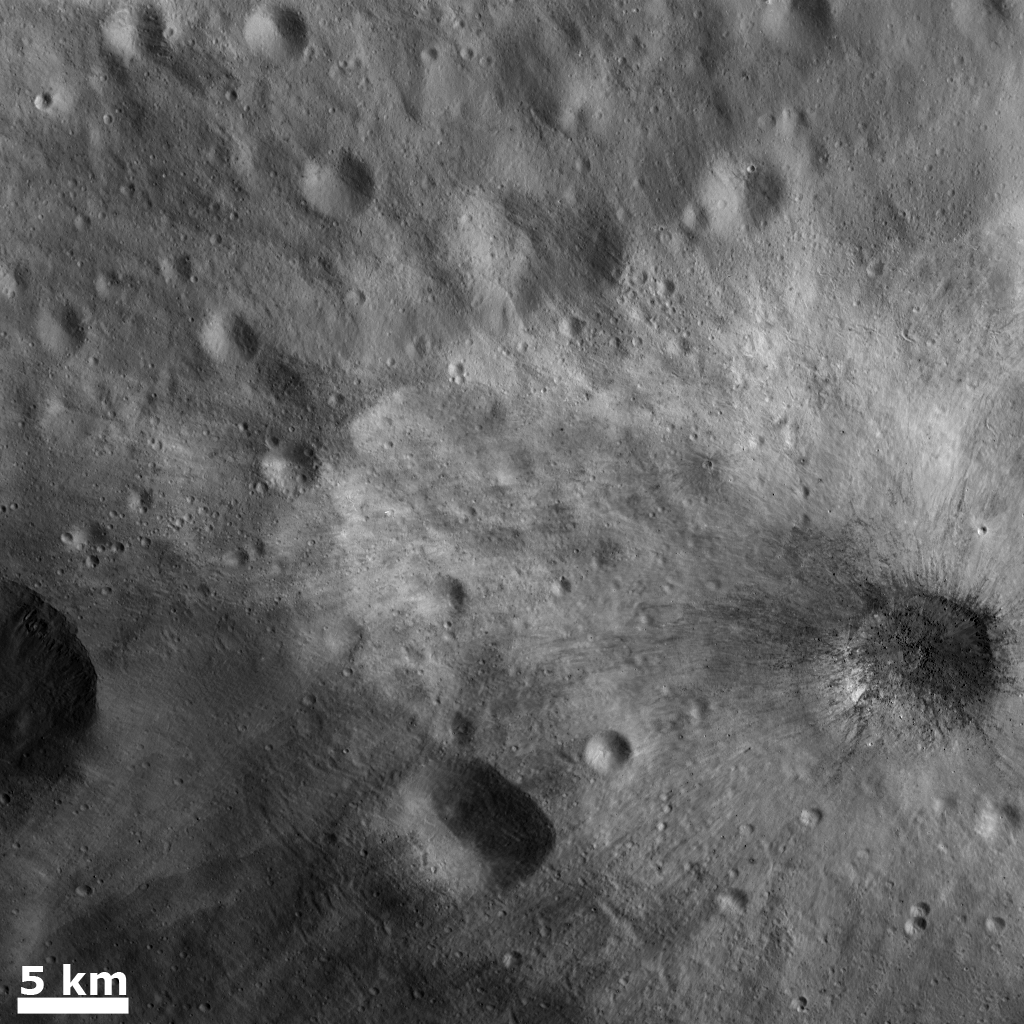

Large Blocks of Rocky Material in a Young Ray Crater

This Dawn FC (framing camera) image shows a young, fresh crater, which is about 7 km in diameter, in the lower right part of the image. This crater has both dark and bright rays fanning out from it. The bright rays extend much farther from the crater than the dark rays, which are located close to the crater rim. Rays around a crater are formed when relatively small sized pieces of material are ejected by the impact that formed the crater. When larger pieces of material are ejected they can form secondary craters. Clusters and chains of sub-kilometer diameter secondary craters occur roughly 15 km to 20 km away from the rim of the 7 km crater. They are called secondary craters because the blocks that formed them were ejected from a crater formed by a primary impact. Sometimes blocks fall back into the initial crater. Many of these blocks can be seen on the floor and walls of the 7 km diameter crater. These blocks are several tens of meters in size.

This image is centered in Vesta’s Tuccia quadrangle and the center latitude and longitude of the image is 22.8°S, 217.3°E. NASA’s Dawn spacecraft obtained this image with its framing camera on November 8th 2011. This image was taken through the camera’s clear filter. The distance to the surface of Vesta is 478 km and the image has a resolution of about 45 meters per pixel. This image was acquired during the transfer to LAMO (Low Altitude Mappng Orbit) phase of the mission.

The Dawn mission to Vesta and Ceres is managed by NASA’s Jet Propulsion Laboratory, a division of the California Institute of Technology in Pasadena, for NASA’s Science Mission Directorate, Washington D.C. UCLA is responsible for overall Dawn mission science. Dawn’s VIR was provided by ASI, the Italian Space Agency and is managed by INAF, Italy’s National Institute for Astrophysics, in collaboration with Selex Galileo, where it was built.

Credit: NASA/JPL-Caltech/UCLA/MPS/DLR/IDA